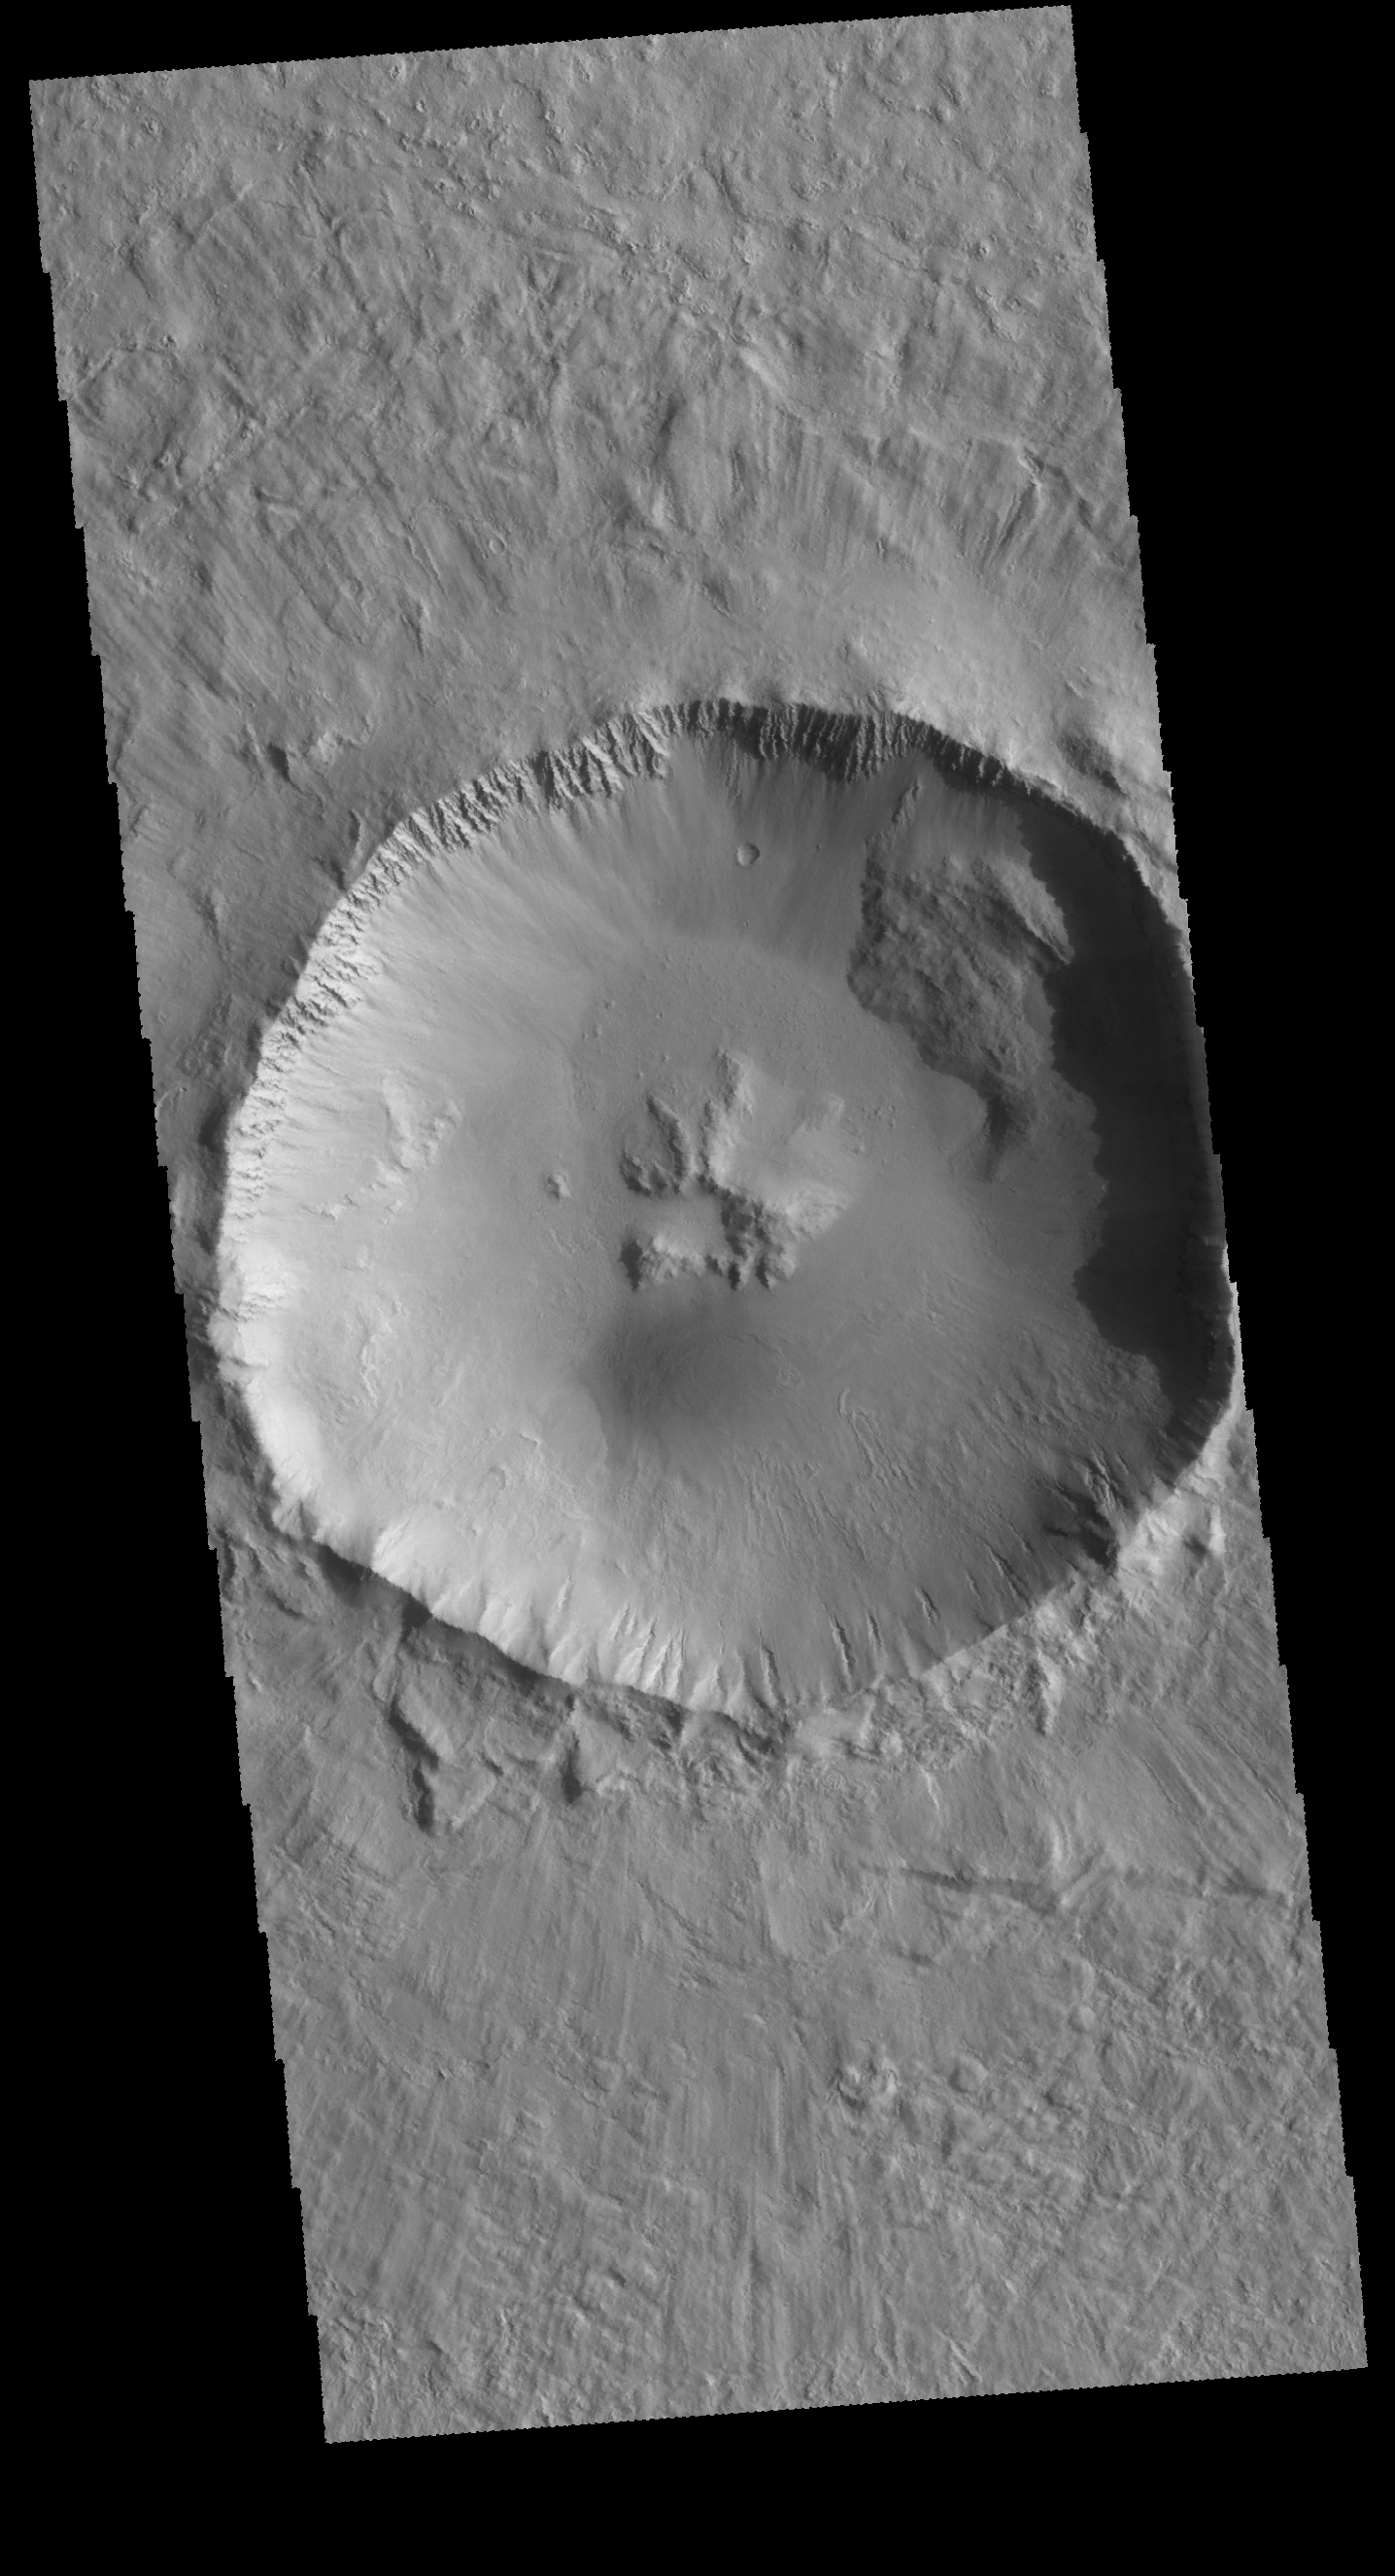

Central Pit Crater

Today’s image shows an unnamed crater located northwest of Elysium Mons. This crater contains a central pit, which formed at the time of impact. The depth, diameter and central morphology of a crater can provide information about both the impactor and the pre-existing surface.

Credit: NASA/JPL-Caltech/ASU